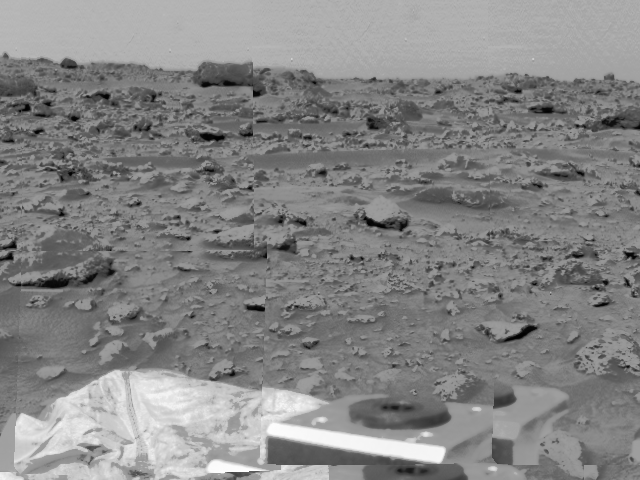

Rocky Terrain & Airbags

An area of very rocky terrain at the Ares Vallis landing site, along with the lander’s deflated airbags, were imaged by the Imager for Mars Pathfinder (IMP) before its deployment on Sol 2. The metallic object at the bottom is a bracket for the IMP’s release mechanism.

Mars Pathfinder is the second in NASA’s Discovery program of low-cost spacecraft with highly focused science goals. The Jet Propulsion Laboratory, Pasadena, CA, developed and manages the Mars Pathfinder mission for NASA’s Office of Space Science, Washington, D.C. JPL is an operating division of the California Institute of Technology (Caltech). The Imager for Mars Pathfinder (IMP) was developed by the University of Arizona Lunar and Planetary Laboratory under contract to JPL. Peter Smith is the Principal Investigator.

Photojournal note: Sojourner spent 83 days of a planned seven-day mission exploring the Martian terrain, acquiring images, and taking chemical, atmospheric and other measurements. The final data transmission received from Pathfinder was at 10:23 UTC on September 27, 1997. Although mission managers tried to restore full communications during the following five months, the successful mission was terminated on March 10, 1998.

Credit: NASA/JPL